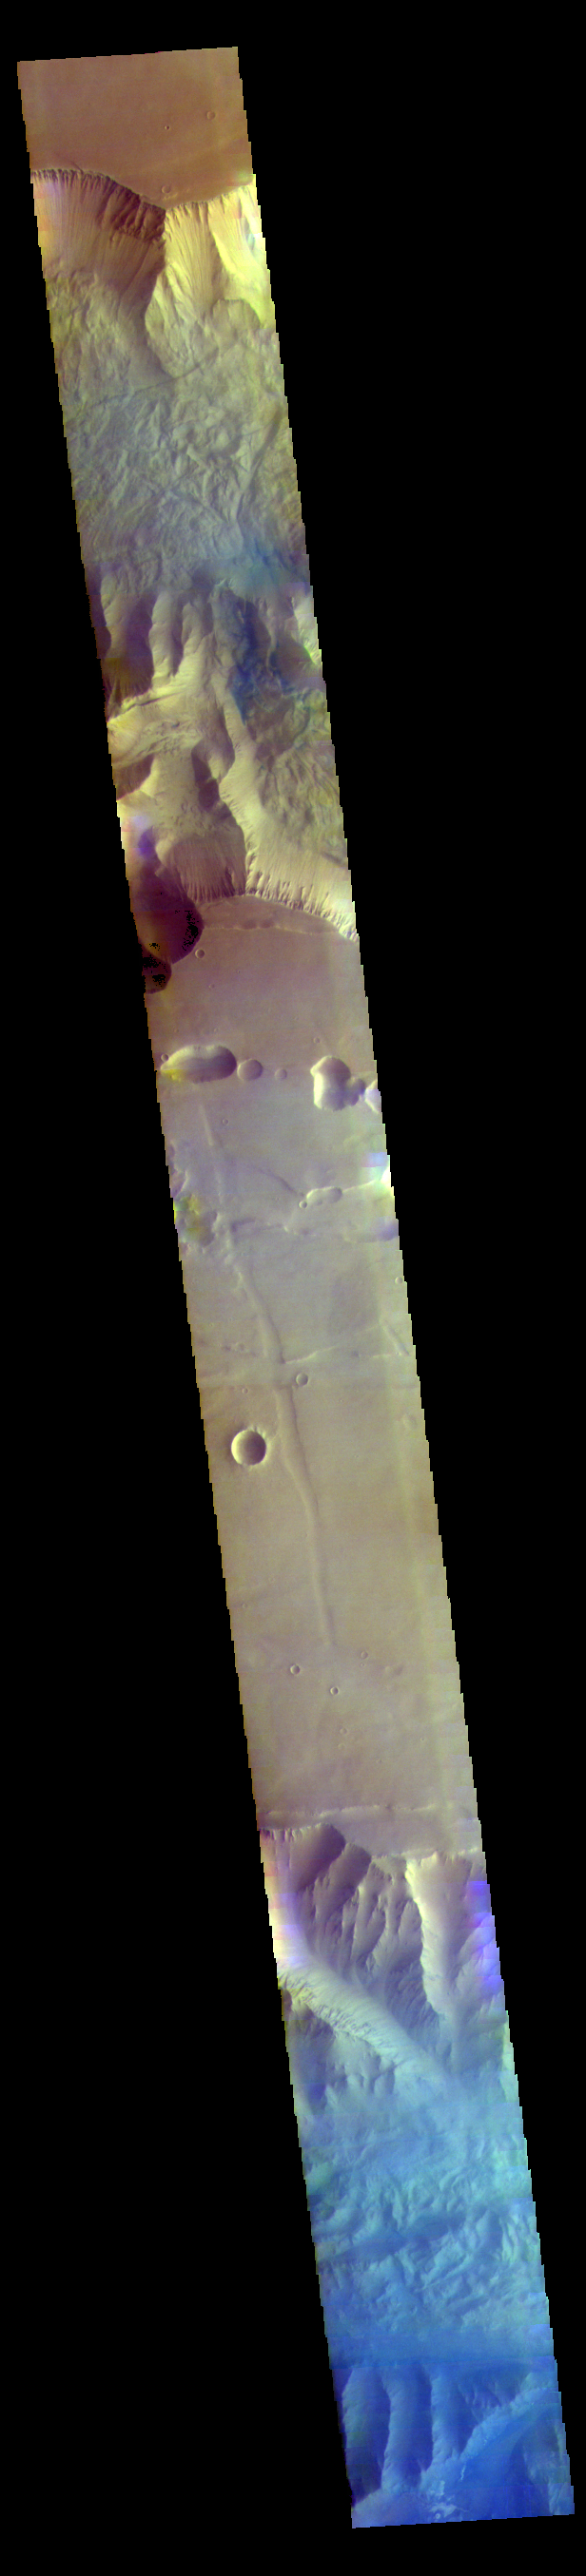

Tithonium and Ius Chasmata False Color

This false color image of the region including both Tithonium and Ius Chasmata includes a bluish region in both canyons. This may indicate an atmospheric haze. The potential haze appears to be more widespread in Ius Chasma.

Credit: NASA/JPL-Caltech/ASU